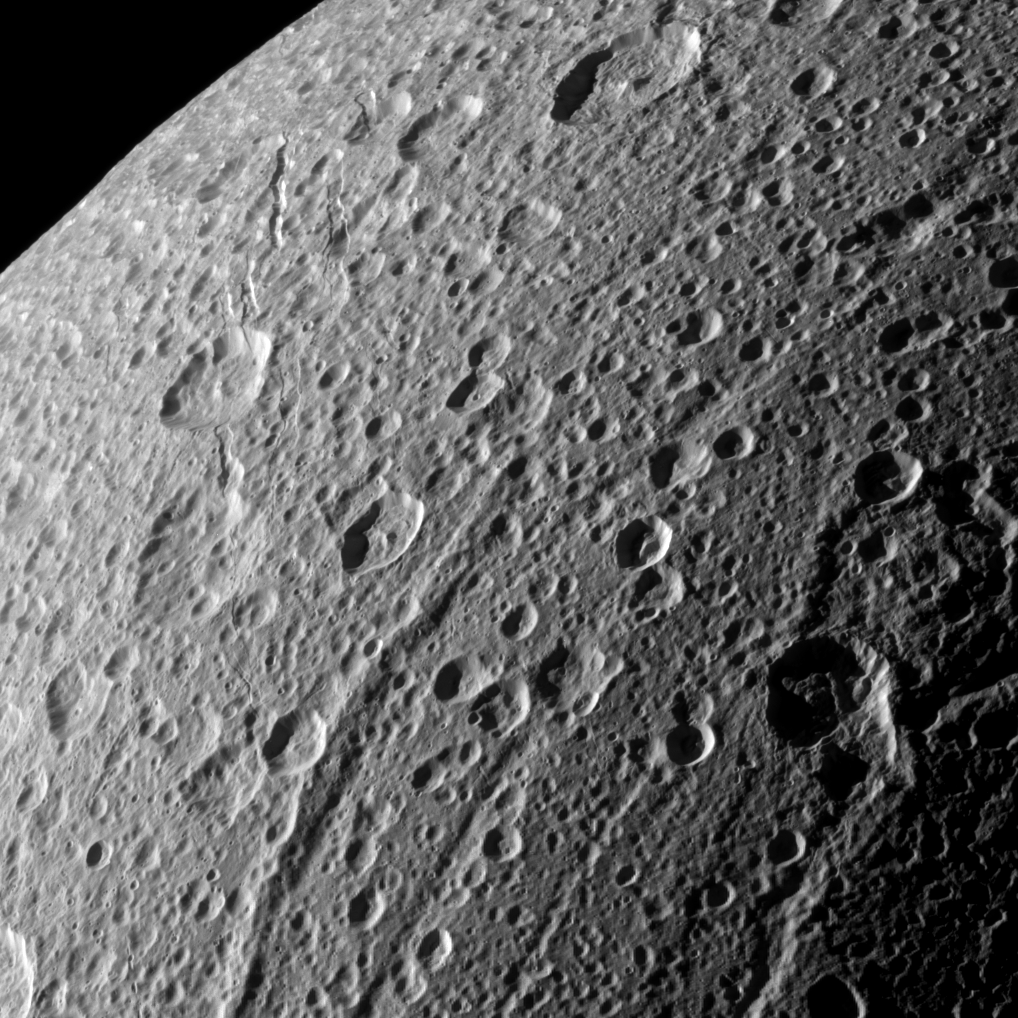

Flying Over Dione

The Cassini spacecraft swooped in for a close-up of the cratered, fractured surface of Saturn’s moon Dione in this image taken during the spacecraft’s Jan. 27, 2010, non-targeted flyby.

Cassini came within about 45,000 kilometers (28,000 miles) of the moon during this flyby, and this image was acquired at a distance of approximately 46,000 kilometers (29,000 miles). See PIA07749 for an older, closer view of Dione.

This view looks toward the leading hemisphere of Dione (1,123 kilometers, or 698 miles across). North on Dione is up. The image was taken in visible light with the Cassini spacecraft narrow-angle camera. The view was acquired at a Sun-Dione-spacecraft, or phase, angle of 108 degrees. Image scale is 270 meters (886 feet) per pixel.

The Cassini-Huygens mission is a cooperative project of NASA, the European Space Agency and the Italian Space Agency. The Jet Propulsion Laboratory, a division of the California Institute of Technology in Pasadena, manages the mission for NASA’s Science Mission Directorate, Washington, D.C. The Cassini orbiter and its two onboard cameras were designed, developed and assembled at JPL. The imaging operations center is based at the Space Science Institute in Boulder, Colo.

Credit: NASA/JPL/Space Science Institute